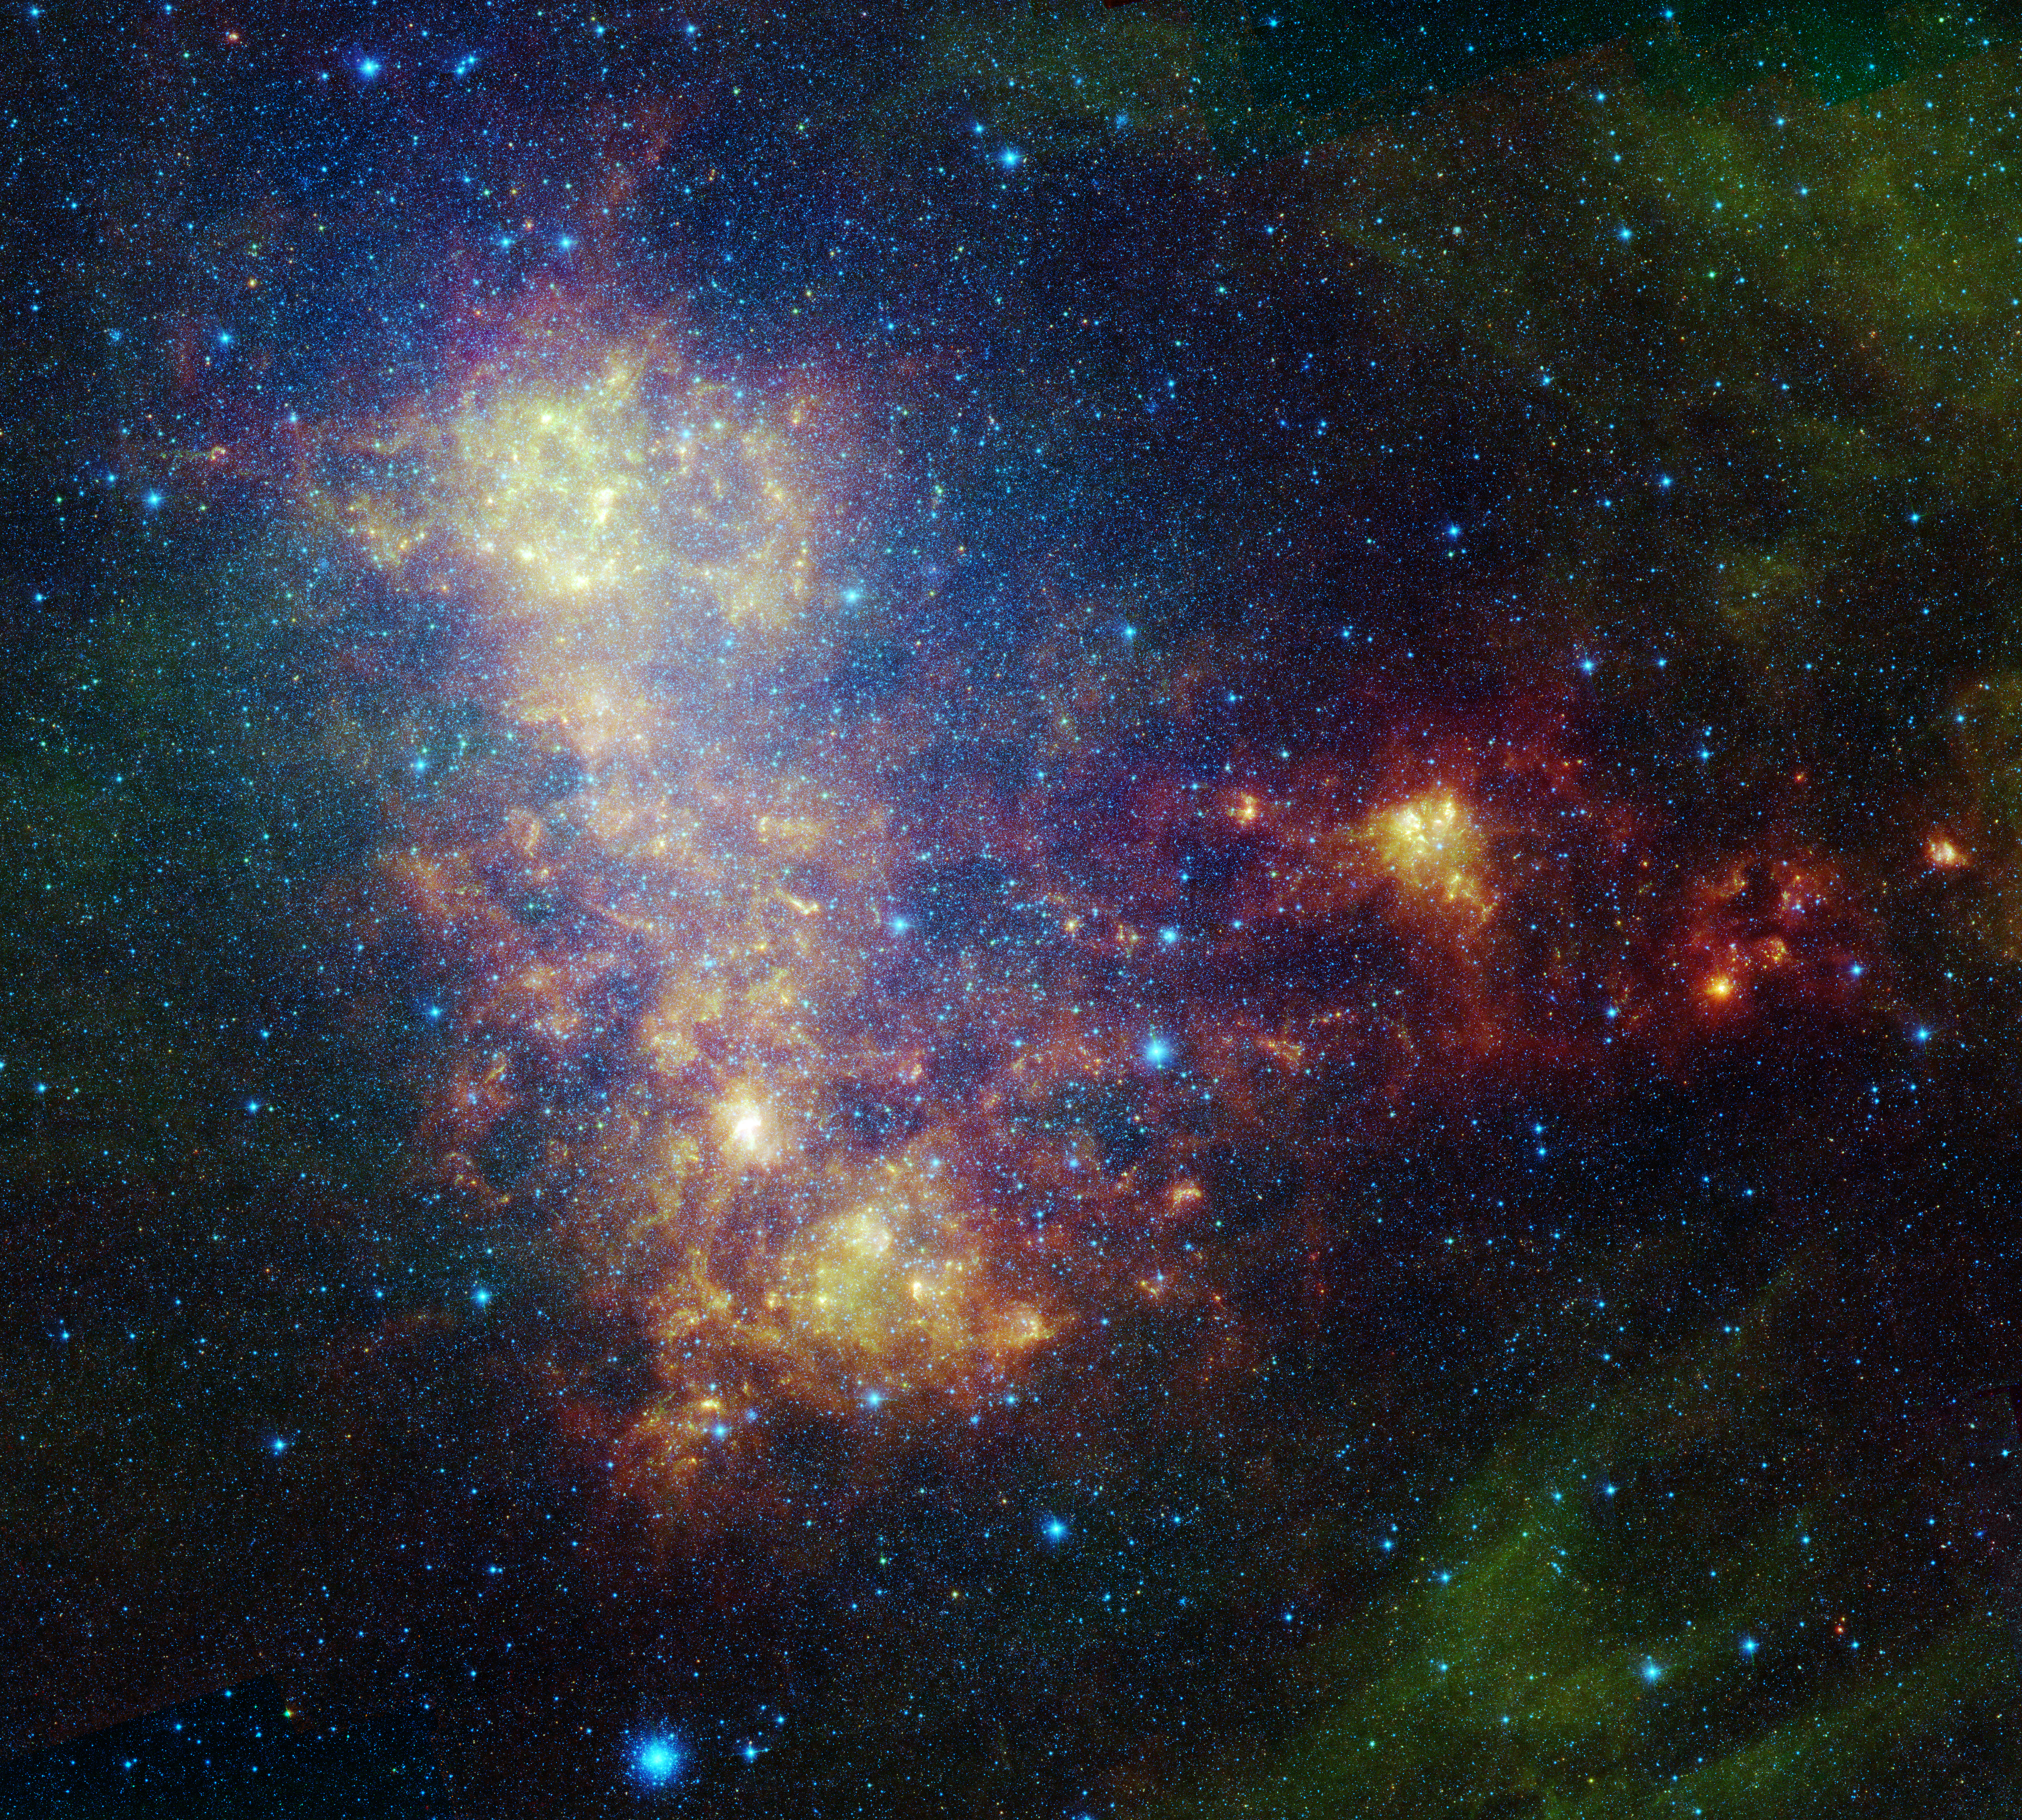

Little Galaxy Explored

The infrared portrait of the Small Magellanic Cloud, taken by NASA’s Spitzer Space Telescope, reveals the stars and dust in this galaxy as never seen before. The Small Magellanic Cloud is a nearby satellite galaxy to our Milky Way galaxy, approximately 200,000 light-years away.

The image shows the main body of the Small Magellanic Cloud, which is comprised of the “bar” on the left and a “wing” extending to the right. The bar contains both old stars (in blue) and young stars lighting up their natal dust (green/red). The wing mainly contains young stars. In addition, the image contains a galactic globular cluster in the lower left (blue cluster of stars) and emission from dust in our own galaxy (green in the upper right and lower right corners).

The data in this image are being used by astronomers to study the lifecycle of dust in the entire galaxy: from the formation in stellar atmospheres, to the reservoir containing the present day interstellar medium, and the dust consumed in forming new stars. The dust being formed in old, evolved stars (blue stars with a red tinge) is measured using mid-infrared wavelengths. The present day interstellar dust is weighed by measuring the intensity and color of emission at longer infrared wavelengths. The rate at which the raw material is being consumed is determined by studying ionized gas regions and the younger stars (yellow/red extended regions). The Small Magellanic Cloud, and its companion galaxy the Large Magellanic Cloud, are the two galaxies where this type of study is possible, and the research could not be done without Spitzer.

This image was captured by Spitzer’s infrared array camera and multiband imaging photometer (blue is 3.6-micron light; green is 8.0 microns; and red is combination of 24-, 70- and 160-micron light). The blue color mainly traces old stars. The green color traces emission from organic dust grains (mainly polycyclic aromatic hydrocarbons). The red traces emission from larger, cooler dust grains.

The image was taken as part of the Spitzer Legacy program known as SAGE-SMC: Surveying the Agents of Galaxy Evolution in the Tidally Stripped, Low Metallicity Small Magellanic Cloud.

Credit: NASA/JPL-Caltech/STScI